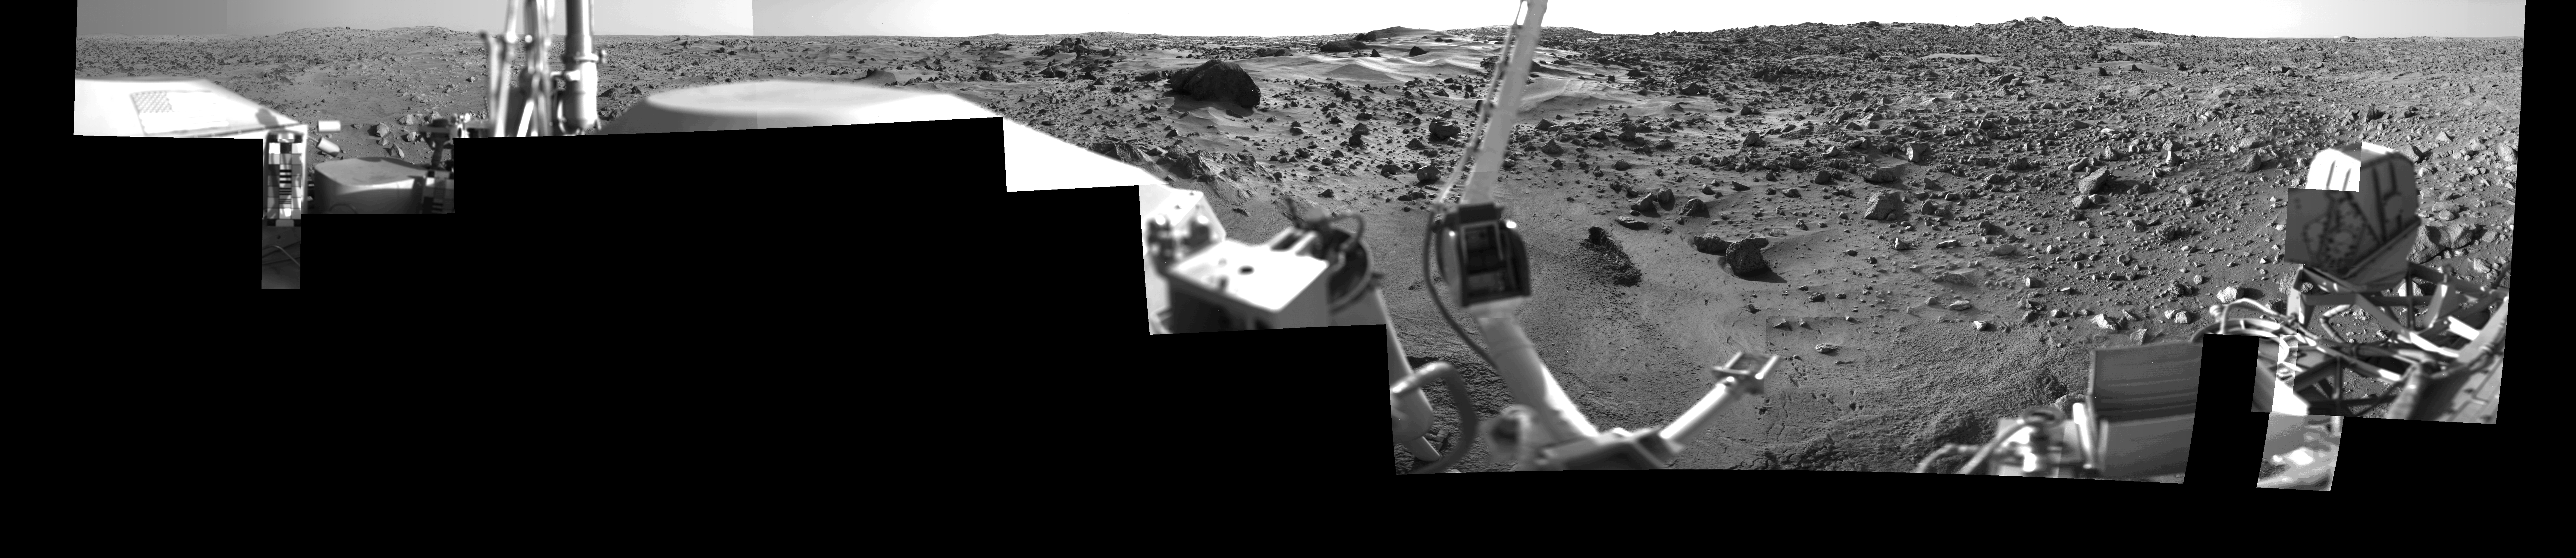

Morning on Chryse Planitia – Viking Lander 1 Camera 1 Mosaic

During the Viking Mission, the Viking Lander Camera System acquired many high-resolution images of the scene at Chryse Planitia. Using individual camera events, which occurred on many days throughout the mission, computer mosaics have been created for the site as viewed by each of the two cameras on the spacecraft. Two sets of mosaics were produced of Chryse Planitia; one pair for camera 1 and 2 images acquired in the early morning and one pair for camera 1 and 2 images acquired in the mid-afternoon.

Each complete mosaiced scene extends 342.5 degrees in azimuth, and from approximately 5 degrees above the horizon to 60 degrees below. A complete mosaic incorporated approximately 15 million picture elements (pixels). This mosaic was produced in the early morning (7:00-8:00) by the Camera 1 system on Viking Lander 1. See PIA03164 for the morning Camera 2 mosaic and PIA03165 and PIA03166 for the afternoon mosaics.

Credit: NASA/JPL